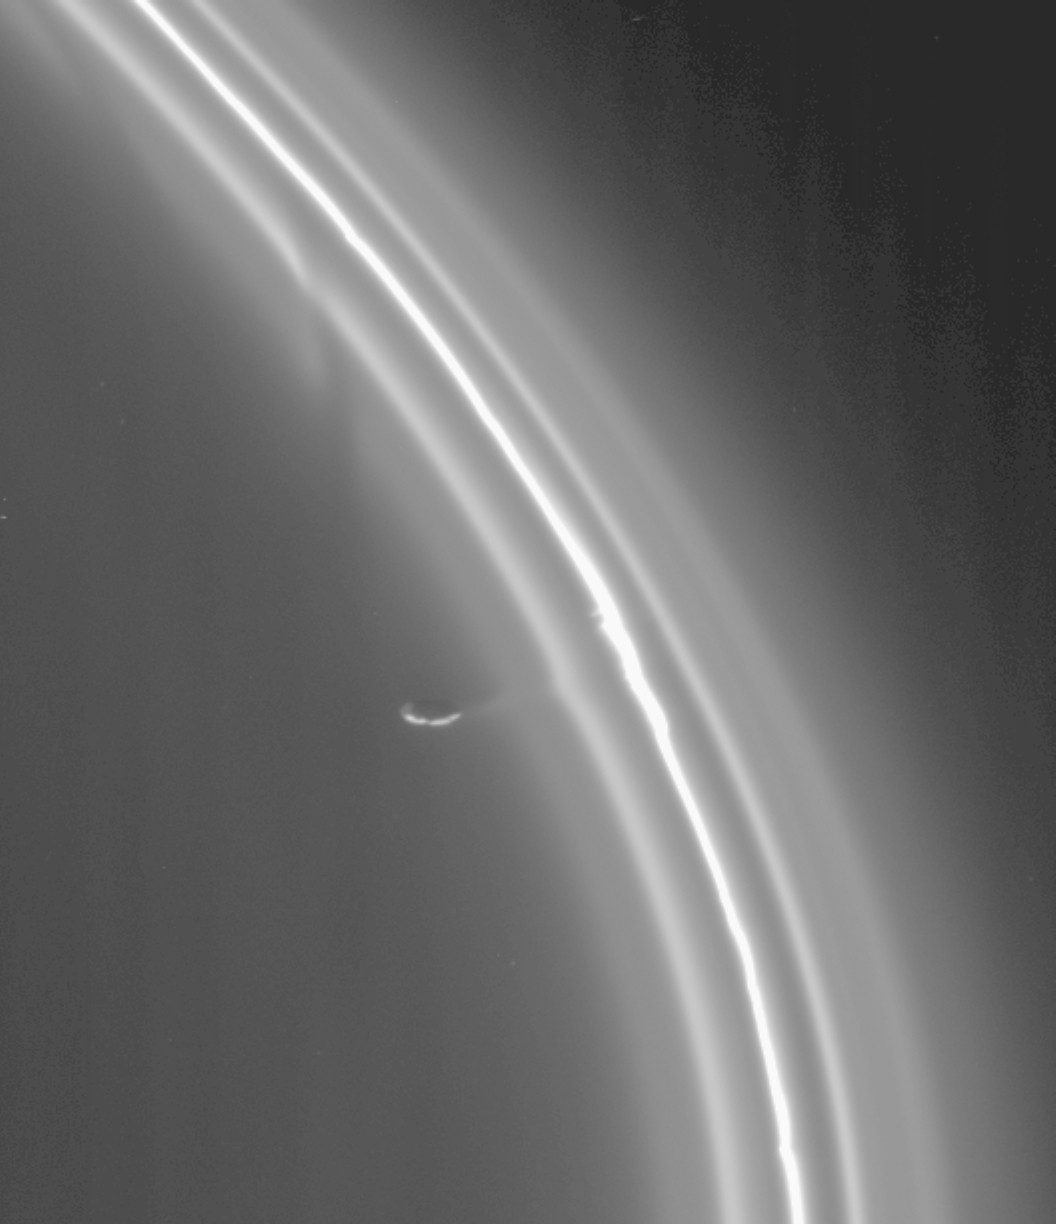

Thieving Moon

As it completed its first orbit of Saturn, Cassini zoomed in on the rings to catch this wondrous view of the shepherd moon Prometheus (102 kilometers, or 63 miles across) working its influence on the multi-stranded and kinked F ring.

The F ring resolves into five separate strands in this closeup view. Potato-shaped Prometheus is seen here, connected to the ringlets by a faint strand of material. Imaging scientists are not sure exactly how Prometheus is interacting with the F ring here, but they have speculated that the moon might be gravitationally pulling material away from the ring. The ringlets are disturbed in several other places. In some, discontinuities or “kinks” in the ringlets are seen; in others, gaps in the diffuse inner strands are seen. All these features appear to be due to the influence of Prometheus.

The image was taken in visible light with the narrow angle camera on Oct. 29, 2004, at a distance of about 782,000 kilometers (486,000 miles) from Prometheus and at a Sun-Prometheus-spacecraft, or phase, angle of 147 degrees. The image scale is 4.7 kilometers (2.9 miles) per pixel. The image has been magnified by a factor of two, and contrast was enhanced, to aid visibility.

The Cassini-Huygens mission is a cooperative project of NASA, the European Space Agency and the Italian Space Agency. The Jet Propulsion Laboratory, a division of the California Institute of Technology in Pasadena, manages the Cassini-Huygens mission for NASA’s Office of Space Science, Washington, D.C. The Cassini orbiter and its two onboard cameras, were designed, developed and assembled at JPL. The imaging team is based at the Space Science Institute, Boulder, Colo.

Credit: NASA/JPL/Space Science Institute